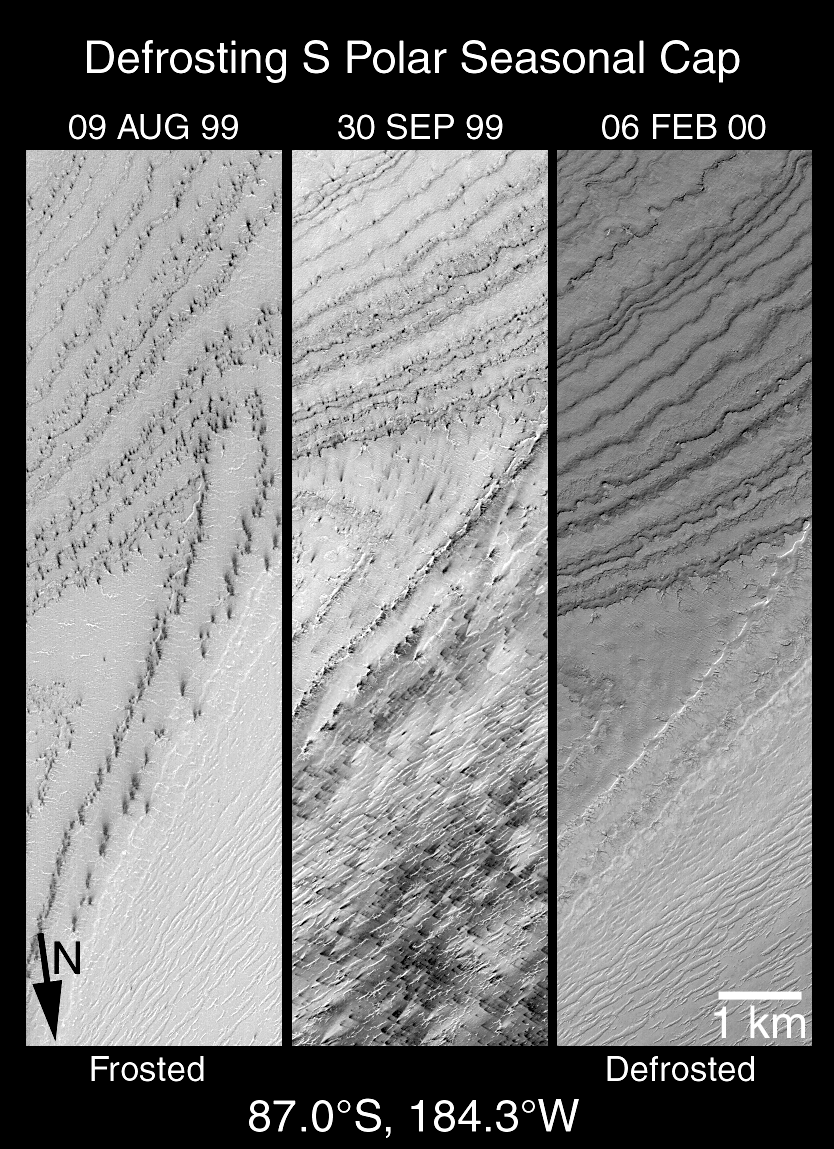

A High-Resolution Look at the Spring Thaw of the Martian South Polar Cap

Over the past six months, the southern hemisphere of Mars has passed through spring and into summer. Spring started in early August 1999 and summer arrived toward the end of December 1999. Mars Global Surveyor (MGS) is in a polar orbit, thus the spacecraft’s Mars Orbiter Camera (MOC) has had an excellent view of the daily changes that have occurred as the south polar frosts sublimed away during spring and into the summer season.

Shown here are three views of the same portion the layered terrain near the martian south pole. Together, these three views document changes that occurred between August 1999 and February 2000 for the same small region. Each view is 3 kilometers (1.9 miles) wide. The differences in orientation of the surface features are caused by the fact that the MGS did not pass directly over the exact same spot in each view. Each view is illuminated by sunlight from the lower right. The wavey, almost parallel lines in the upper half of each picture are exposed layers of the south polar “layered terrain.”

As the terrain began to defrost in early August 1999, dark spots appeared. Wind occasionally picks up some of the dark material and blows it across the landscape, creating dark streaks. By late September, much of the scene is covered with these dark spots and narrow, dark wind streaks. By February, all of the frost and dark spots were gone, revealing the underlying layered terrain surface.

Based upon the extremely cold temperatures measured by the MGS Thermal Emission Spectrometer (TES) during southern spring at 87°S latitude, the frost seen in the left and middle pictures are probably composed mostly of frozen carbon dioxide–known on Earth as “dry ice.” The 1 km scale bar is also equivalent about 0.62 miles; the arrow indicates the general direction of north.

Credit: NASA/JPL/MSSS